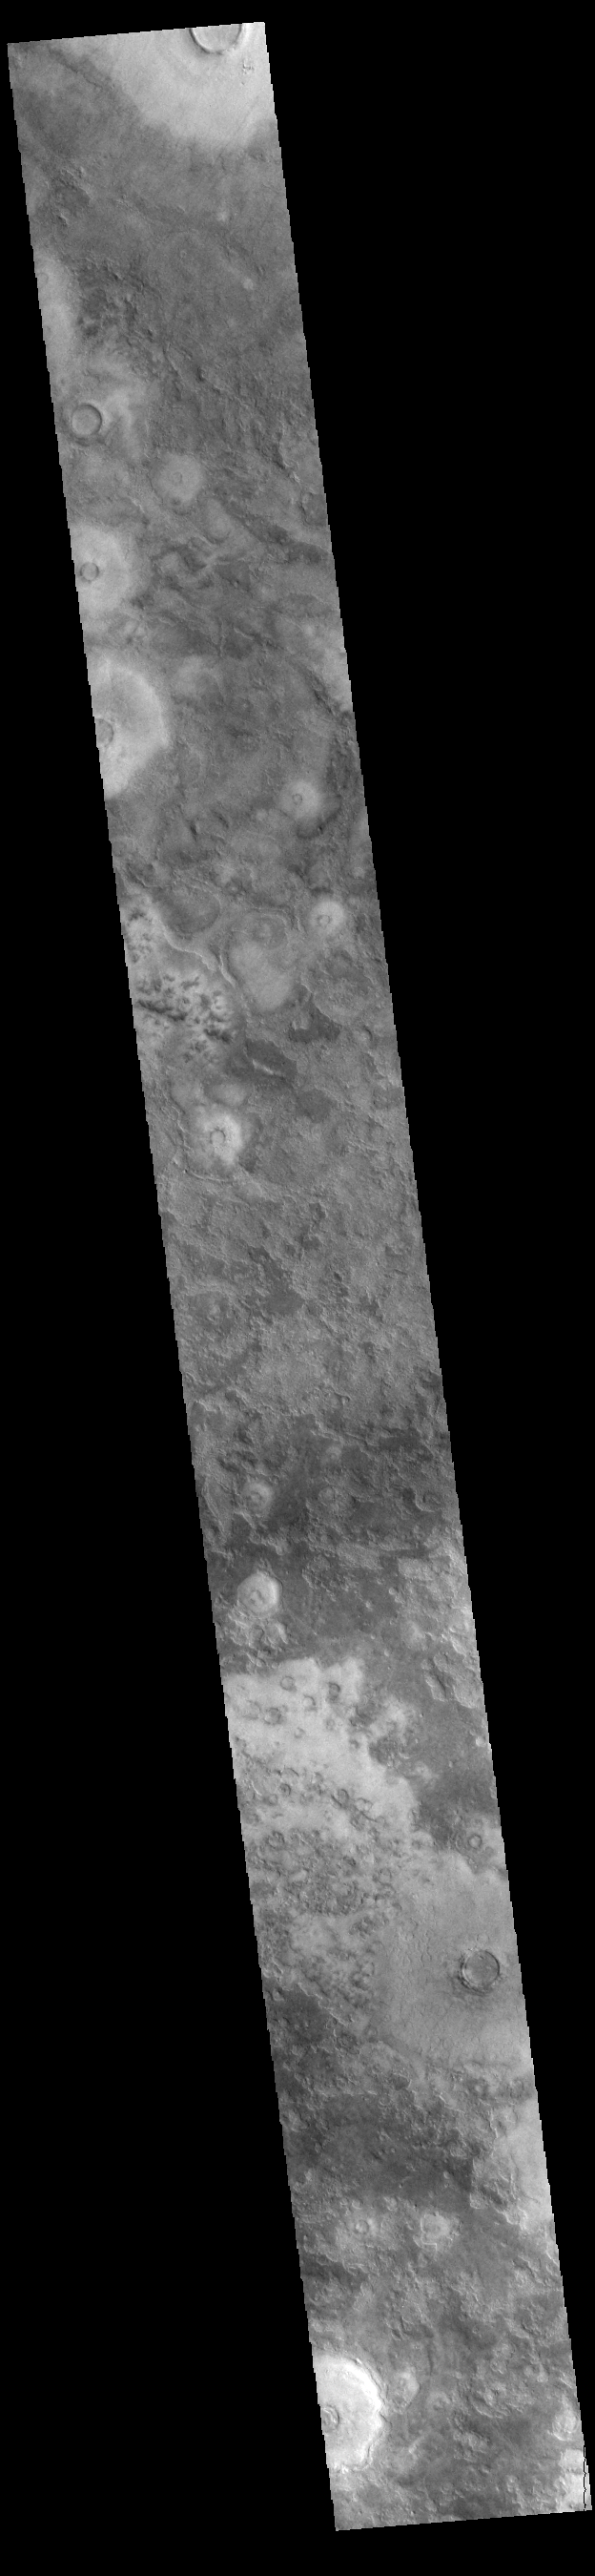

Not Bland At All

It is often said that the northern lowlands of Mars are bland when compared to the interesting surfaces in the southern highlands and large volcanic complexes. As this VIS image shows, the northern lowlands are complex surfaces with craters of all sizes, layering, dust devil tracks and other erosional features.

Credit: NASA/JPL-Caltech/ASU